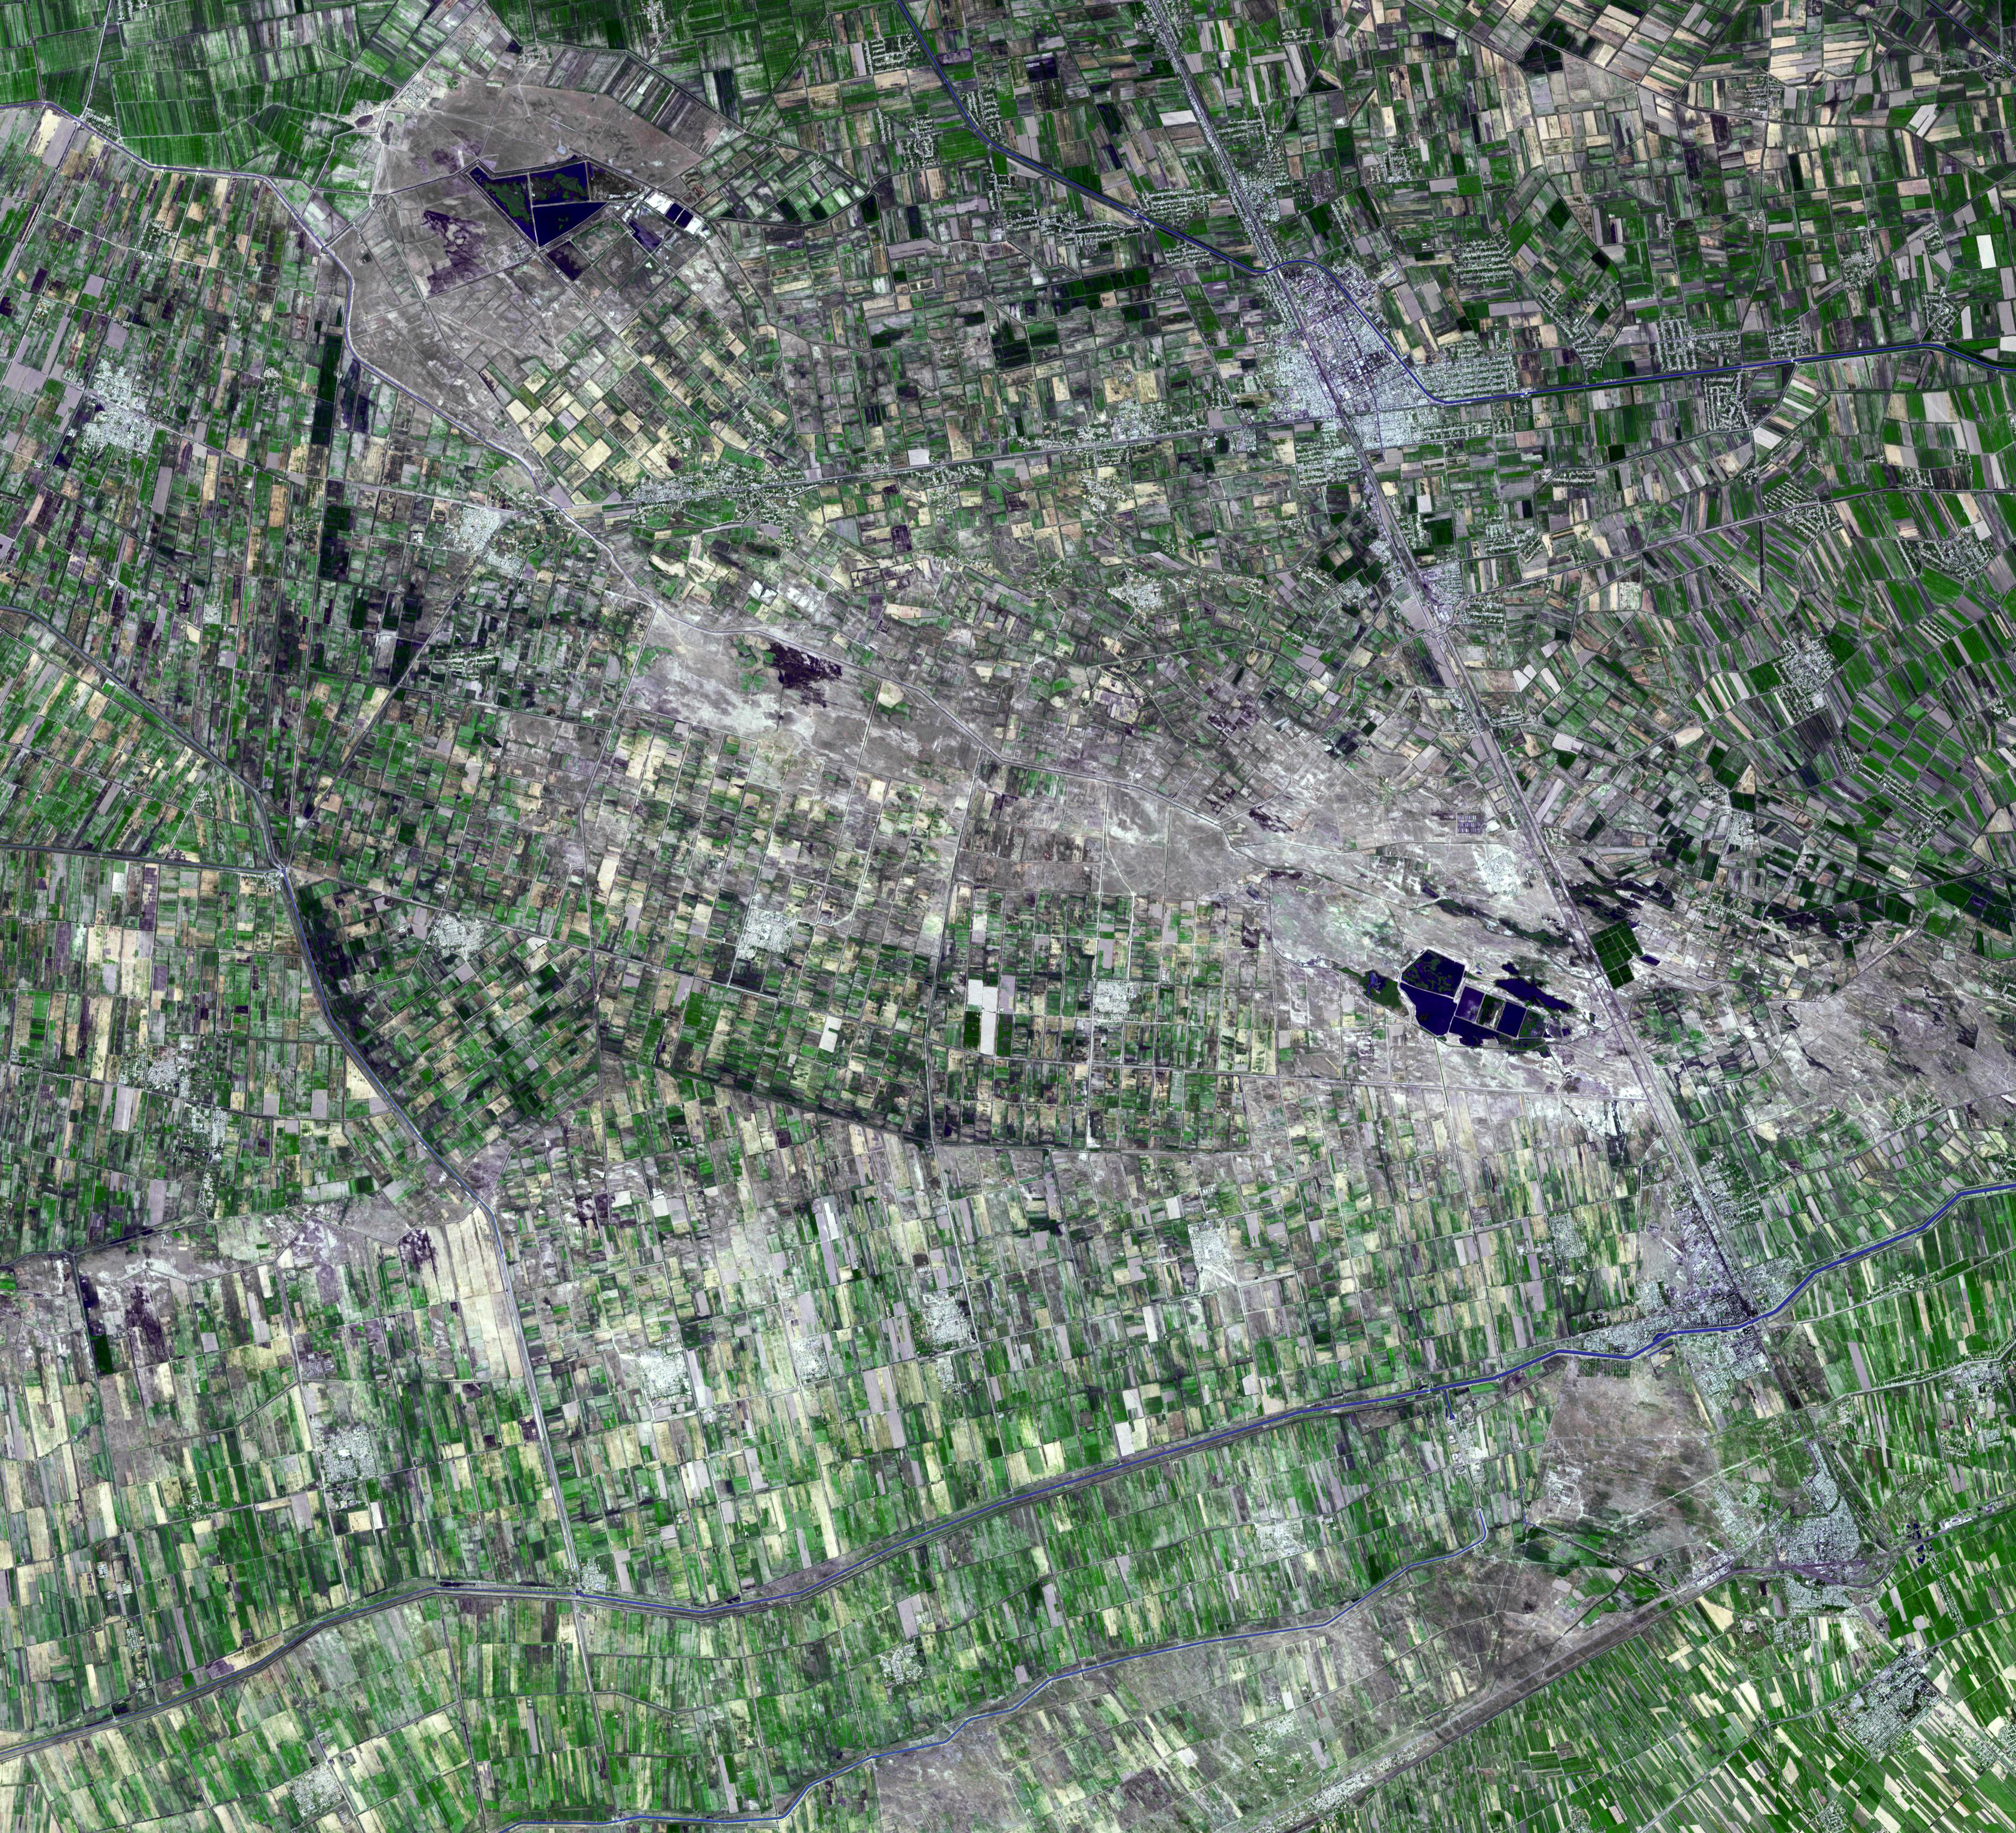

Jizzax Province, Uzbekistan

Jizzax Province in eastern Uzbekistan is one of the main agricultural regions of the country. Uzbekistan is the world’s sixth largest producer and second-largest exporter of cotton; and corn accounts for the next largest crop grown. Being landlocked in central Asia, the country relies on agricultural exports, and exports of gold, natural gas, coal, copper, oil, and uranium for economic survival. The ASTER image was acquired 29 August, 2003, covers an area of 46.3 x 50.6 km, and is located near 40.3 degrees north latitude, 68.7 degrees east longitude.

With its 14 spectral bands from the visible to the thermal infrared wavelength region and its high spatial resolution of 15 to 90 meters (about 50 to 300 feet), ASTER images Earth to map and monitor the changing surface of our planet. ASTER is one of five Earth-observing instruments launched Dec. 18, 1999, on Terra. The instrument was built by Japan’s Ministry of Economy, Trade and Industry. A joint U.S./Japan science team is responsible for validation and calibration of the instrument and data products.

The broad spectral coverage and high spectral resolution of ASTER provides scientists in numerous disciplines with critical information for surface mapping and monitoring of dynamic conditions and temporal change. Example applications are: monitoring glacial advances and retreats; monitoring potentially active volcanoes; identifying crop stress; determining cloud morphology and physical properties; wetlands evaluation; thermal pollution monitoring; coral reef degradation; surface temperature mapping of soils and geology; and measuring surface heat balance.

The U.S. science team is located at NASA’s Jet Propulsion Laboratory, Pasadena, Calif. The Terra mission is part of NASA’s Science Mission Directorate, Washington, D.C.

Credit: NASA/GSFC/METI/ERSDAC/JAROS, and U.S./Japan ASTER Science Team